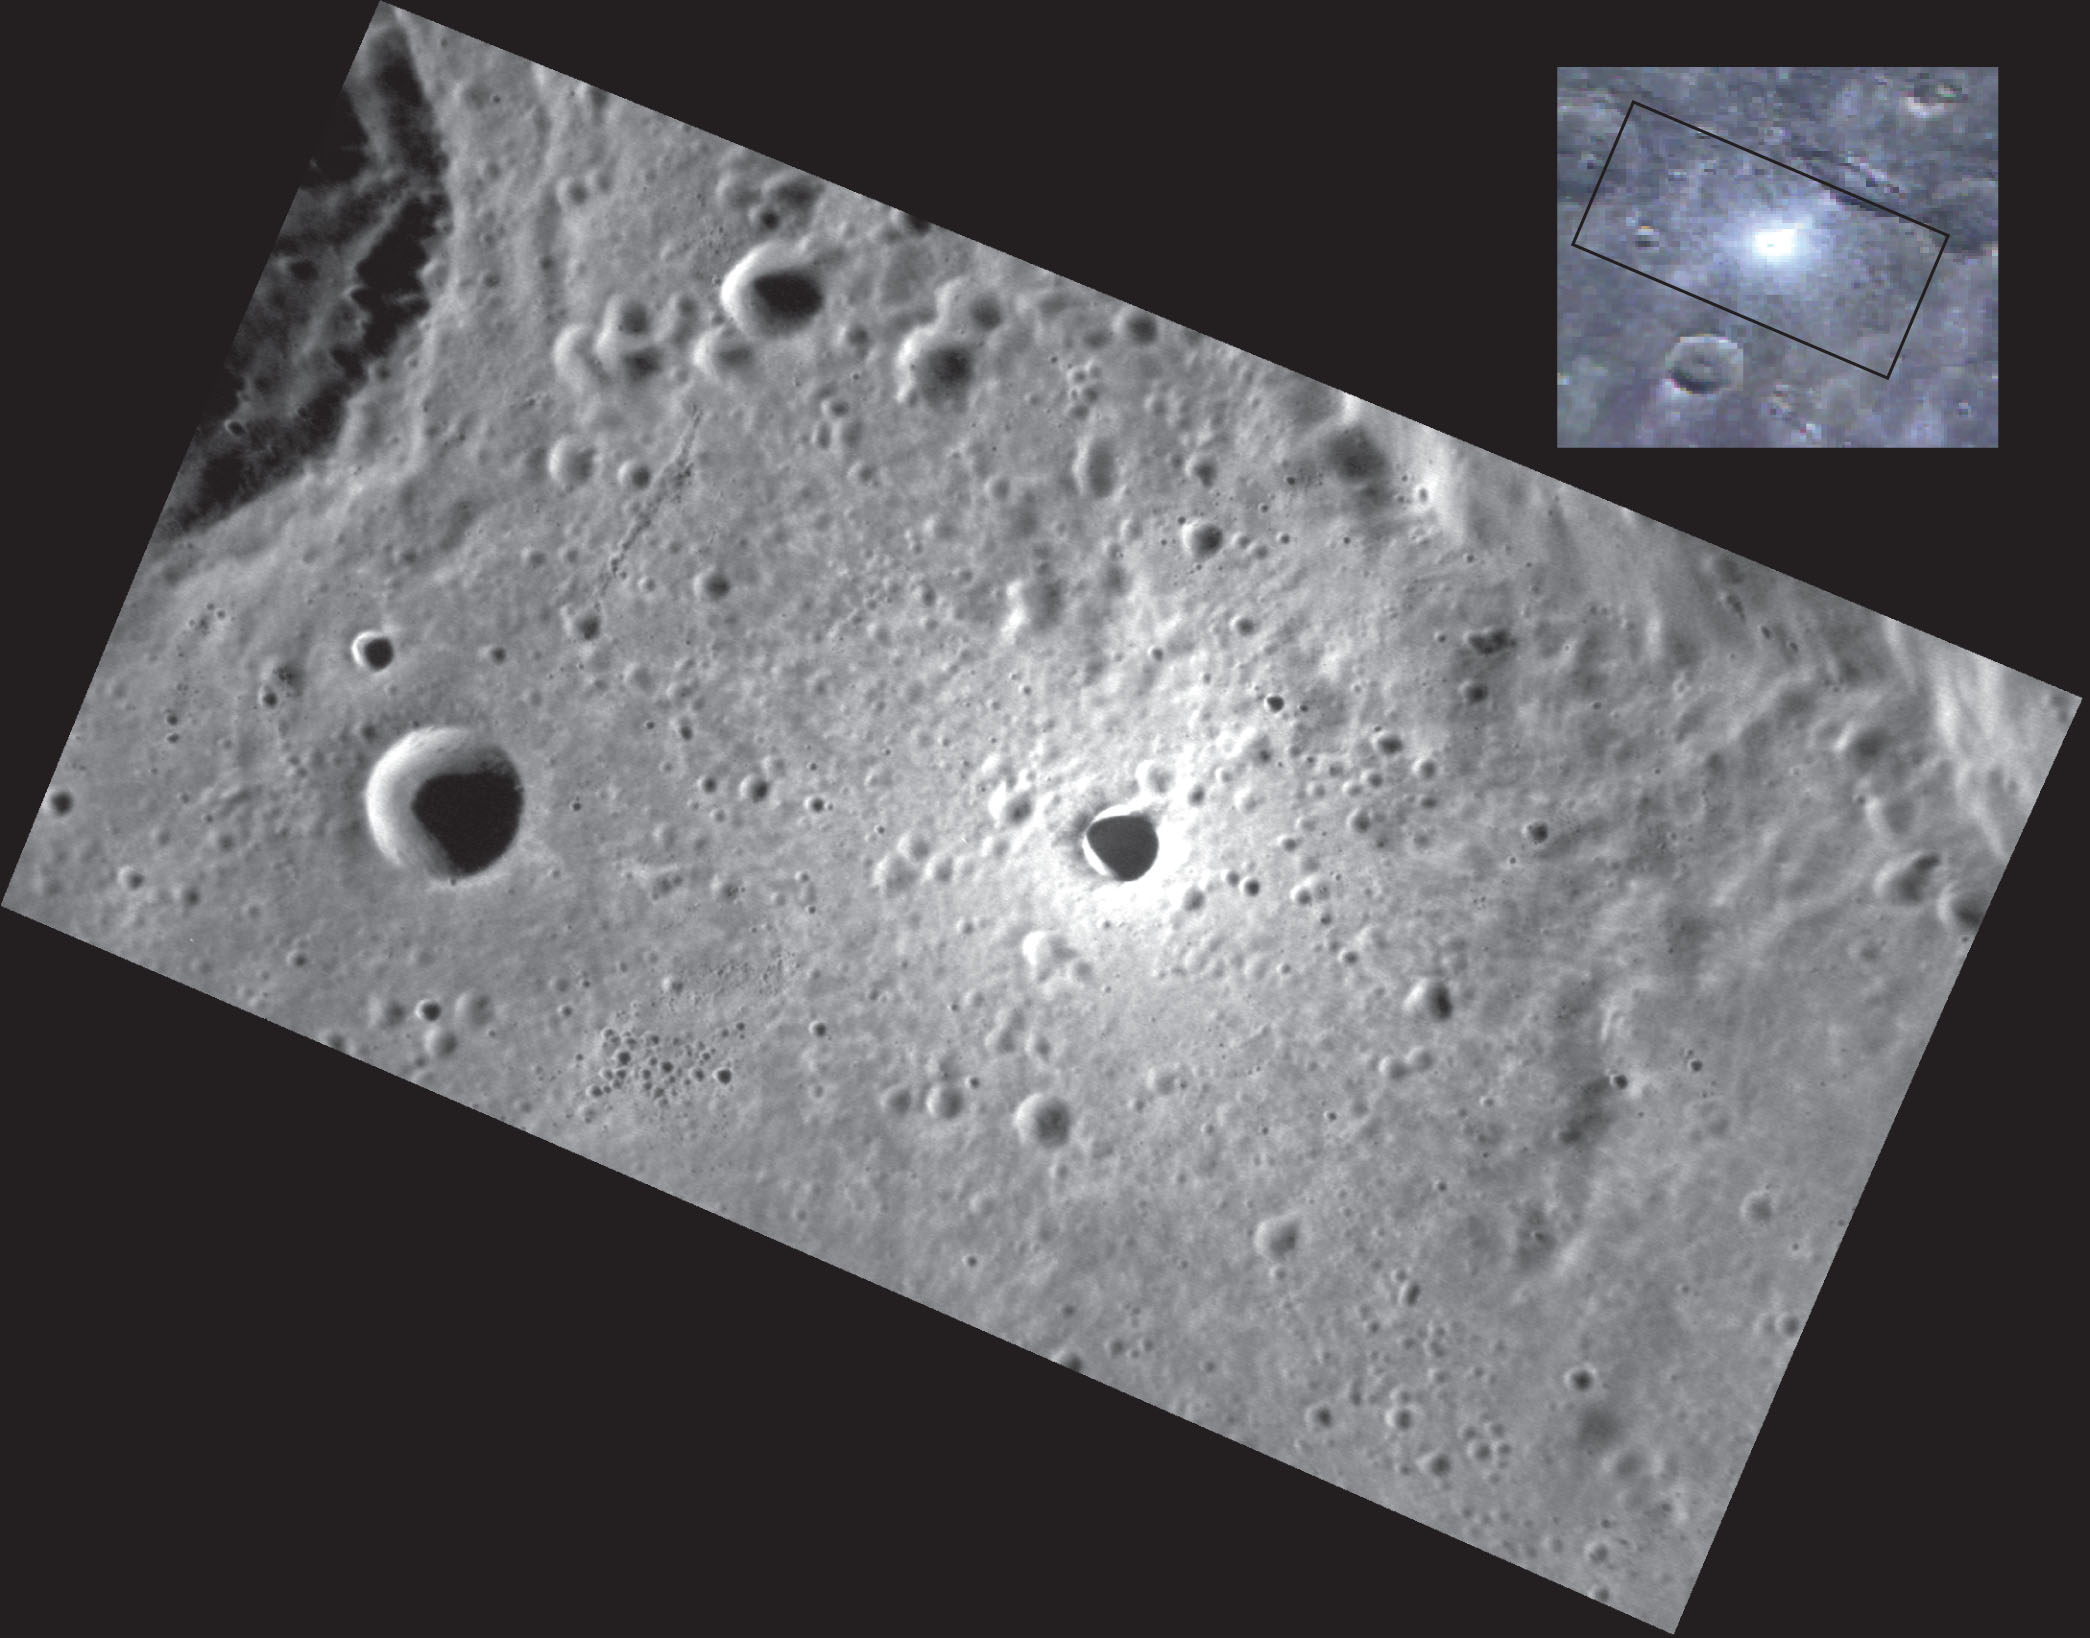

From Beyond

This high-resolution image reveals the shape of a small, fresh crater on Mercury. In the inset color image, which is a composite of the MDIS Wide Angle Camera filters with the 1000-nm filter depicted in red, the 750-nm filter depicted in green, and the 430-nm filter depicted in blue, this crater is so bright relative to the surroundings that it appears to be close to the same size as the crater to its west. However, from this main image, it is clear that this bright crater is less than half the size of its neighbor. Small craters like this are extremely valuable scientifically, as they excavate material that has been sheltered from the harsh space environment and what is known as space weathering. By studying their spectral properties, scientists can begin to understand both the composition of the surface and how space weathering alters the uppermost surface of the planet.

This image was acquired as a high-resolution targeted observation. Targeted observations are images of a small area on Mercury’s surface at resolutions much higher than the 200-meter/pixel morphology base map. It is not possible to cover all of Mercury’s surface at this high resolution, but typically several areas of high scientific interest are imaged in this mode each week.

Date acquired: August 02, 2011
Image Mission Elapsed Time (MET): 220762382
Image ID: 581250
Instrument: Narrow Angle Camera (NAC) of the Mercury Dual Imaging System (MDIS)
Center Latitude: 42.37°
Center Longitude: 8.06° E
Resolution: 45 meters/pixel
Scale: The small, fresh crater is about 3.5 km (2.2 miles) across
Incidence Angle: 67.2°
Emission Angle: 57.0°
Phase Angle: 124.2°

The MESSENGER spacecraft is the first ever to orbit the planet Mercury, and the spacecraft’s seven scientific instruments and radio science investigation are unraveling the history and evolution of the Solar System’s innermost planet. Visit the Why Mercury? section of this website to learn more about the key science questions that the MESSENGER mission is addressing. During the one-year primary mission, MDIS acquired 88,746 images and extensive other data sets. MESSENGER is now in a year-long extended mission, during which plans call for the acquisition of more than 80,000 additional images to support MESSENGER’s science goals.

For information regarding the use of images, see the MESSENGER image use policy.

Credit: NASA/Johns Hopkins University Applied Physics Laboratory/Carnegie Institution of Washington